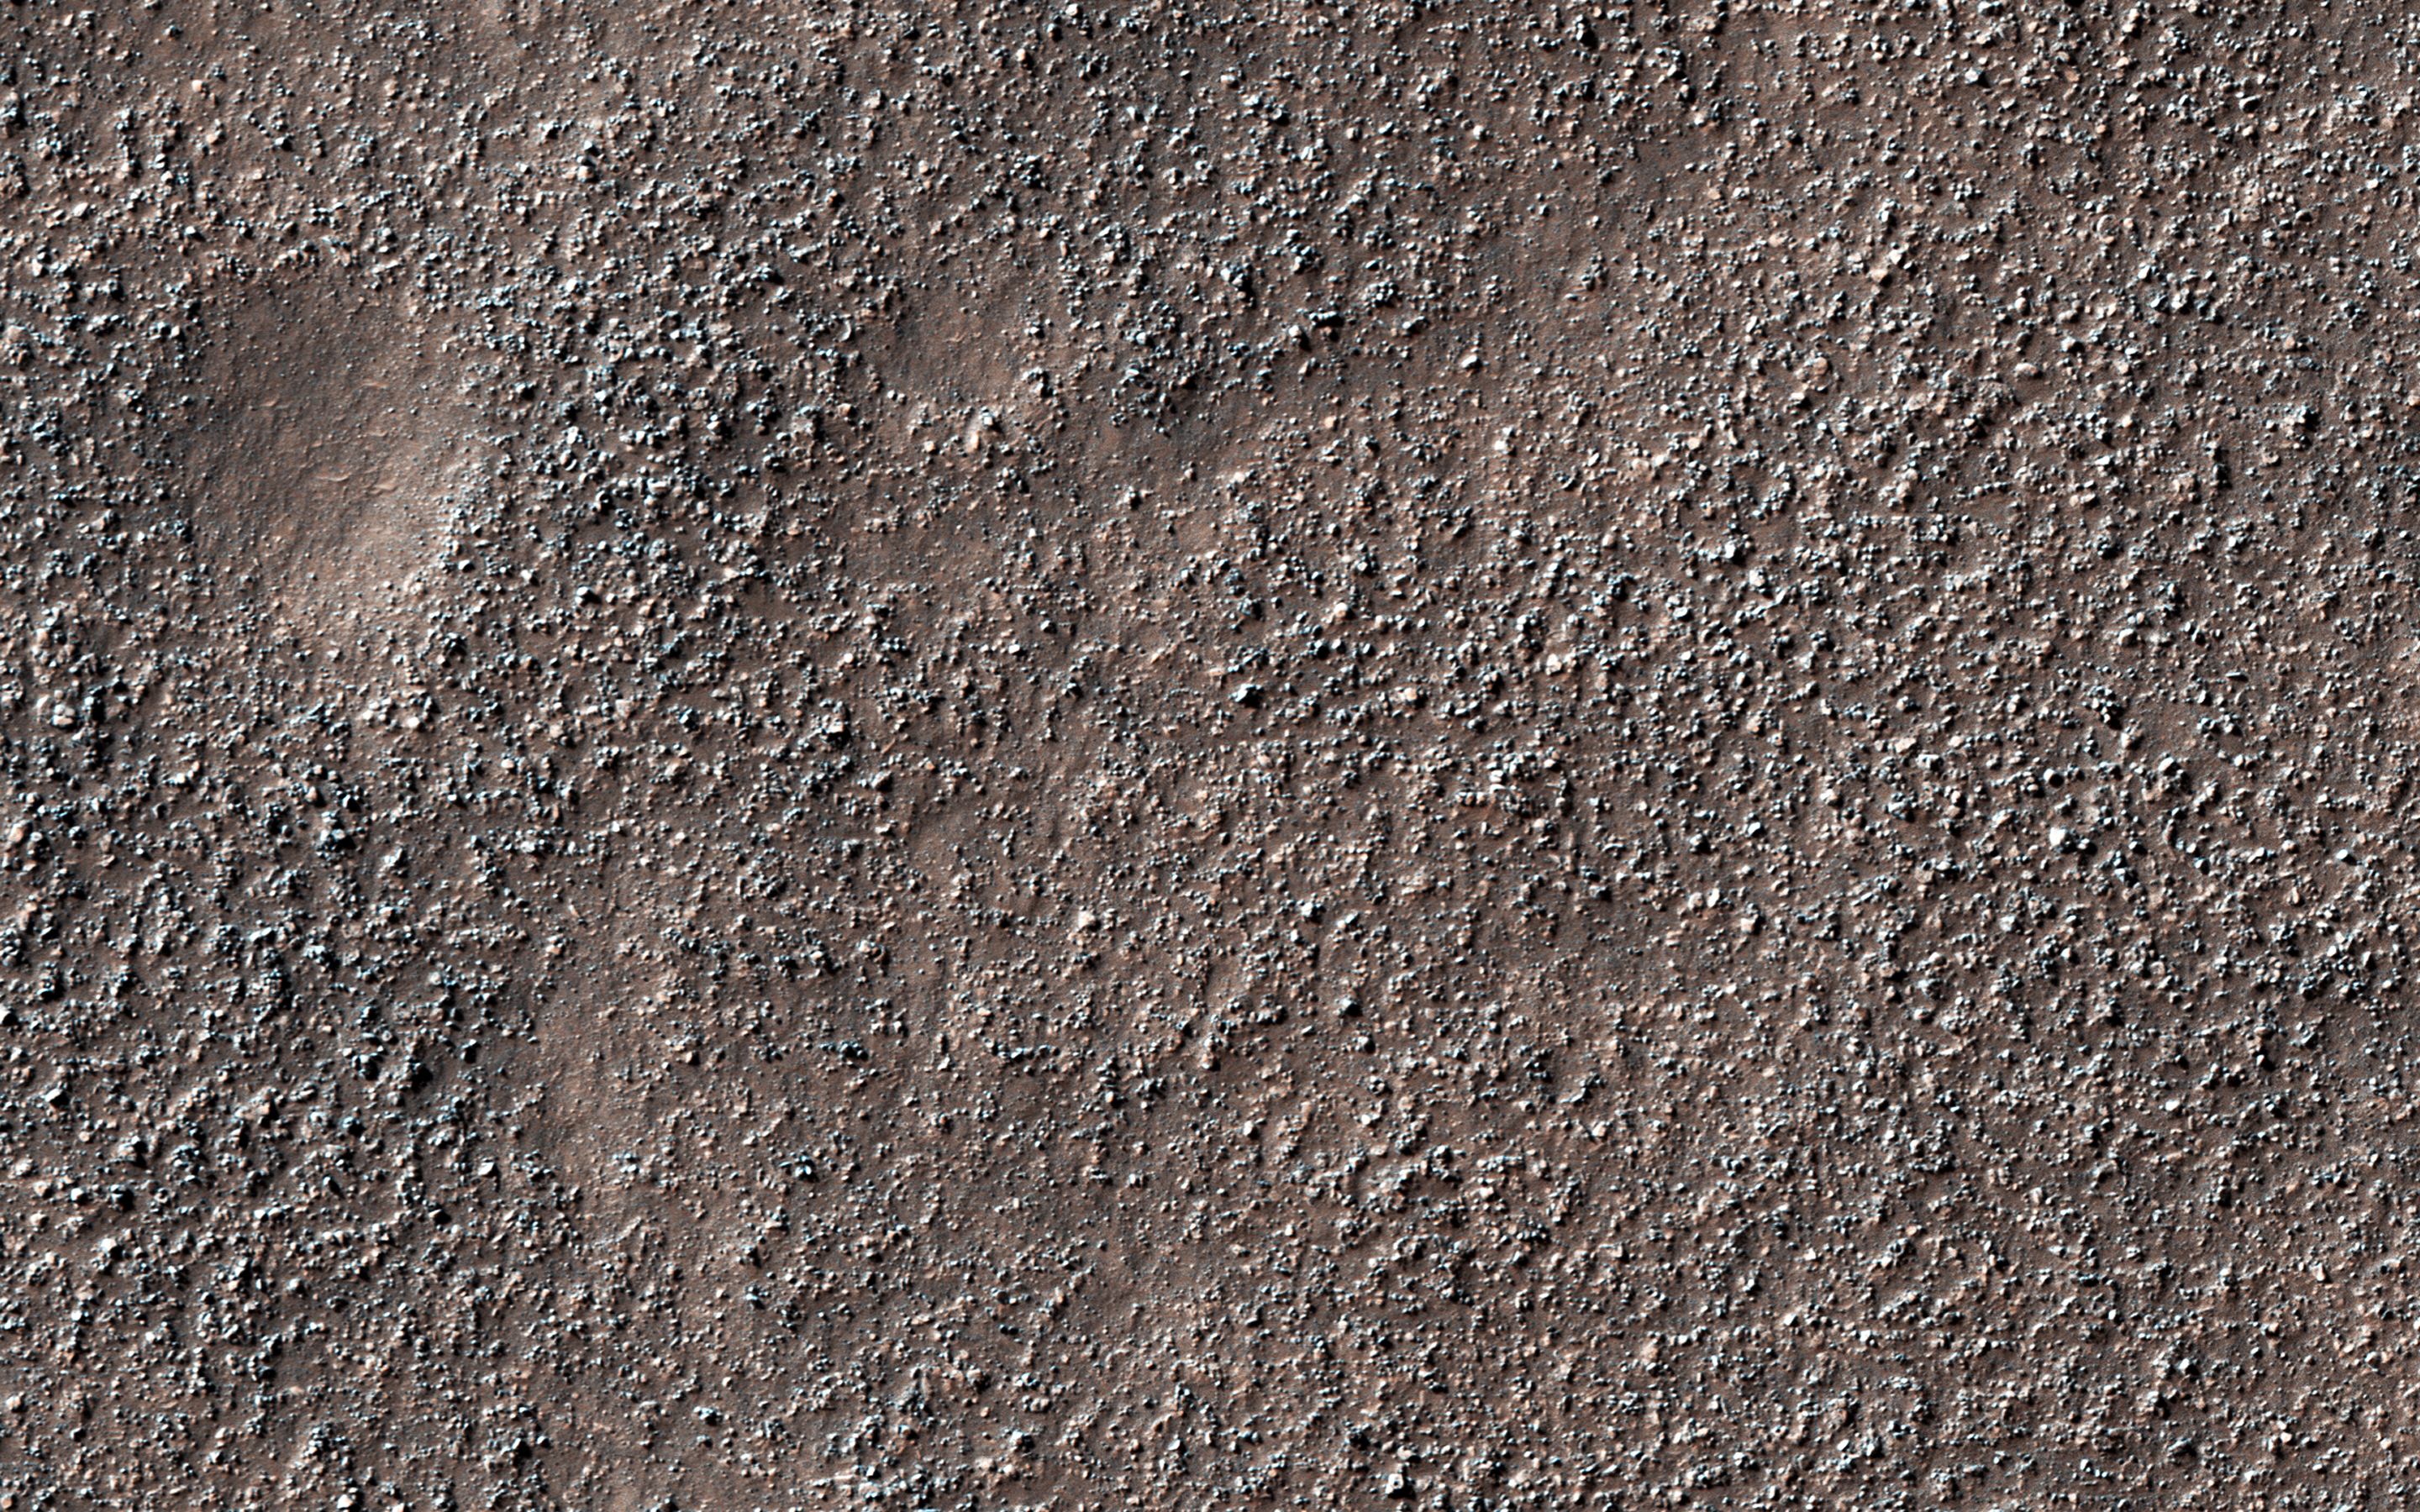

Bouldery Plains

The map is projected here at a scale of 50 centimeters (19.7 inches) per pixel.
[The original image scale is 51.3 centimeters (20.2 inches) per pixel (with 2 x 2 binning); objects on the order of 154 centimeters (60.6 inches) across are resolved.] North is up.
This image from NASA’s Mars Reconnaissance Orbiter (MRO) shows a field of boulders.

The University of Arizona, Tucson, operates HiRISE, which was built by Ball Aerospace & Technologies Corp., Boulder, Colorado. NASA’s Jet Propulsion Laboratory, a division of Caltech in Pasadena, California, manages the Mars Reconnaissance Orbiter Project for NASA’s Science Mission Directorate, Washington.

Credit: NASA/JPL-Caltech/Univ. of Arizona